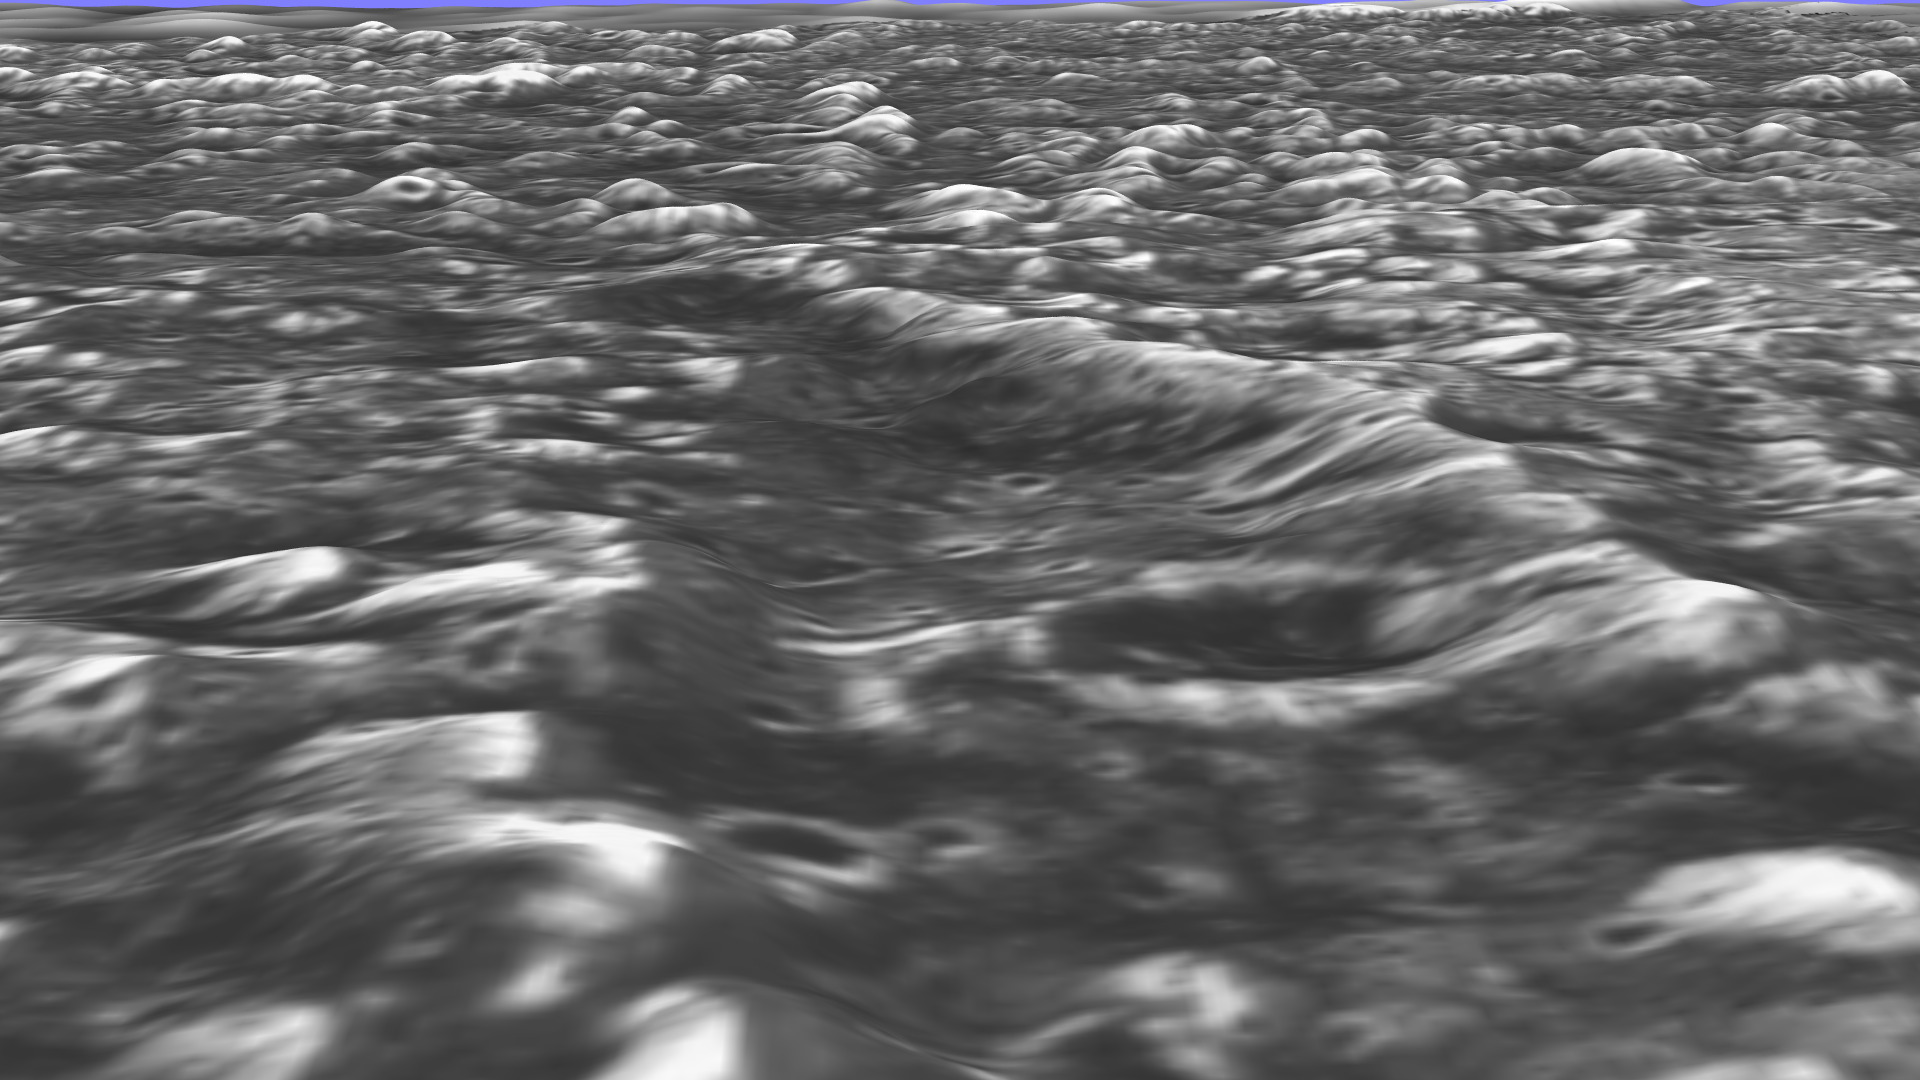

Stereo View of Ganymede’s Galileo Region

Topographic detail is seen in this stereoscopic view of the Galileo Regio region of Jupiter’s moon Ganymede. The picture is a computer reconstruction from two images taken by NASA’s Galileo spacecraft this summer. One image of the Galileo Regio region was taken June 27, 1996, at a range of 9,515 kilometers (about 5,685 miles) with a resolution of 76 meters. The other was taken September 6, 1996 at a range of 10,220 kilometers (about 6,350 miles) with a resolution of 86 meters. The topographic nature of the deep furrows and impact craters that cover this portion of Ganymede is apparent. The blue-sky horizon is artificial.

The Galileo mission is managed by the Jet Propulsion Laboratory for NASA’s Office of Space Science, Washington, D.C.

Credit: NASA/JPL